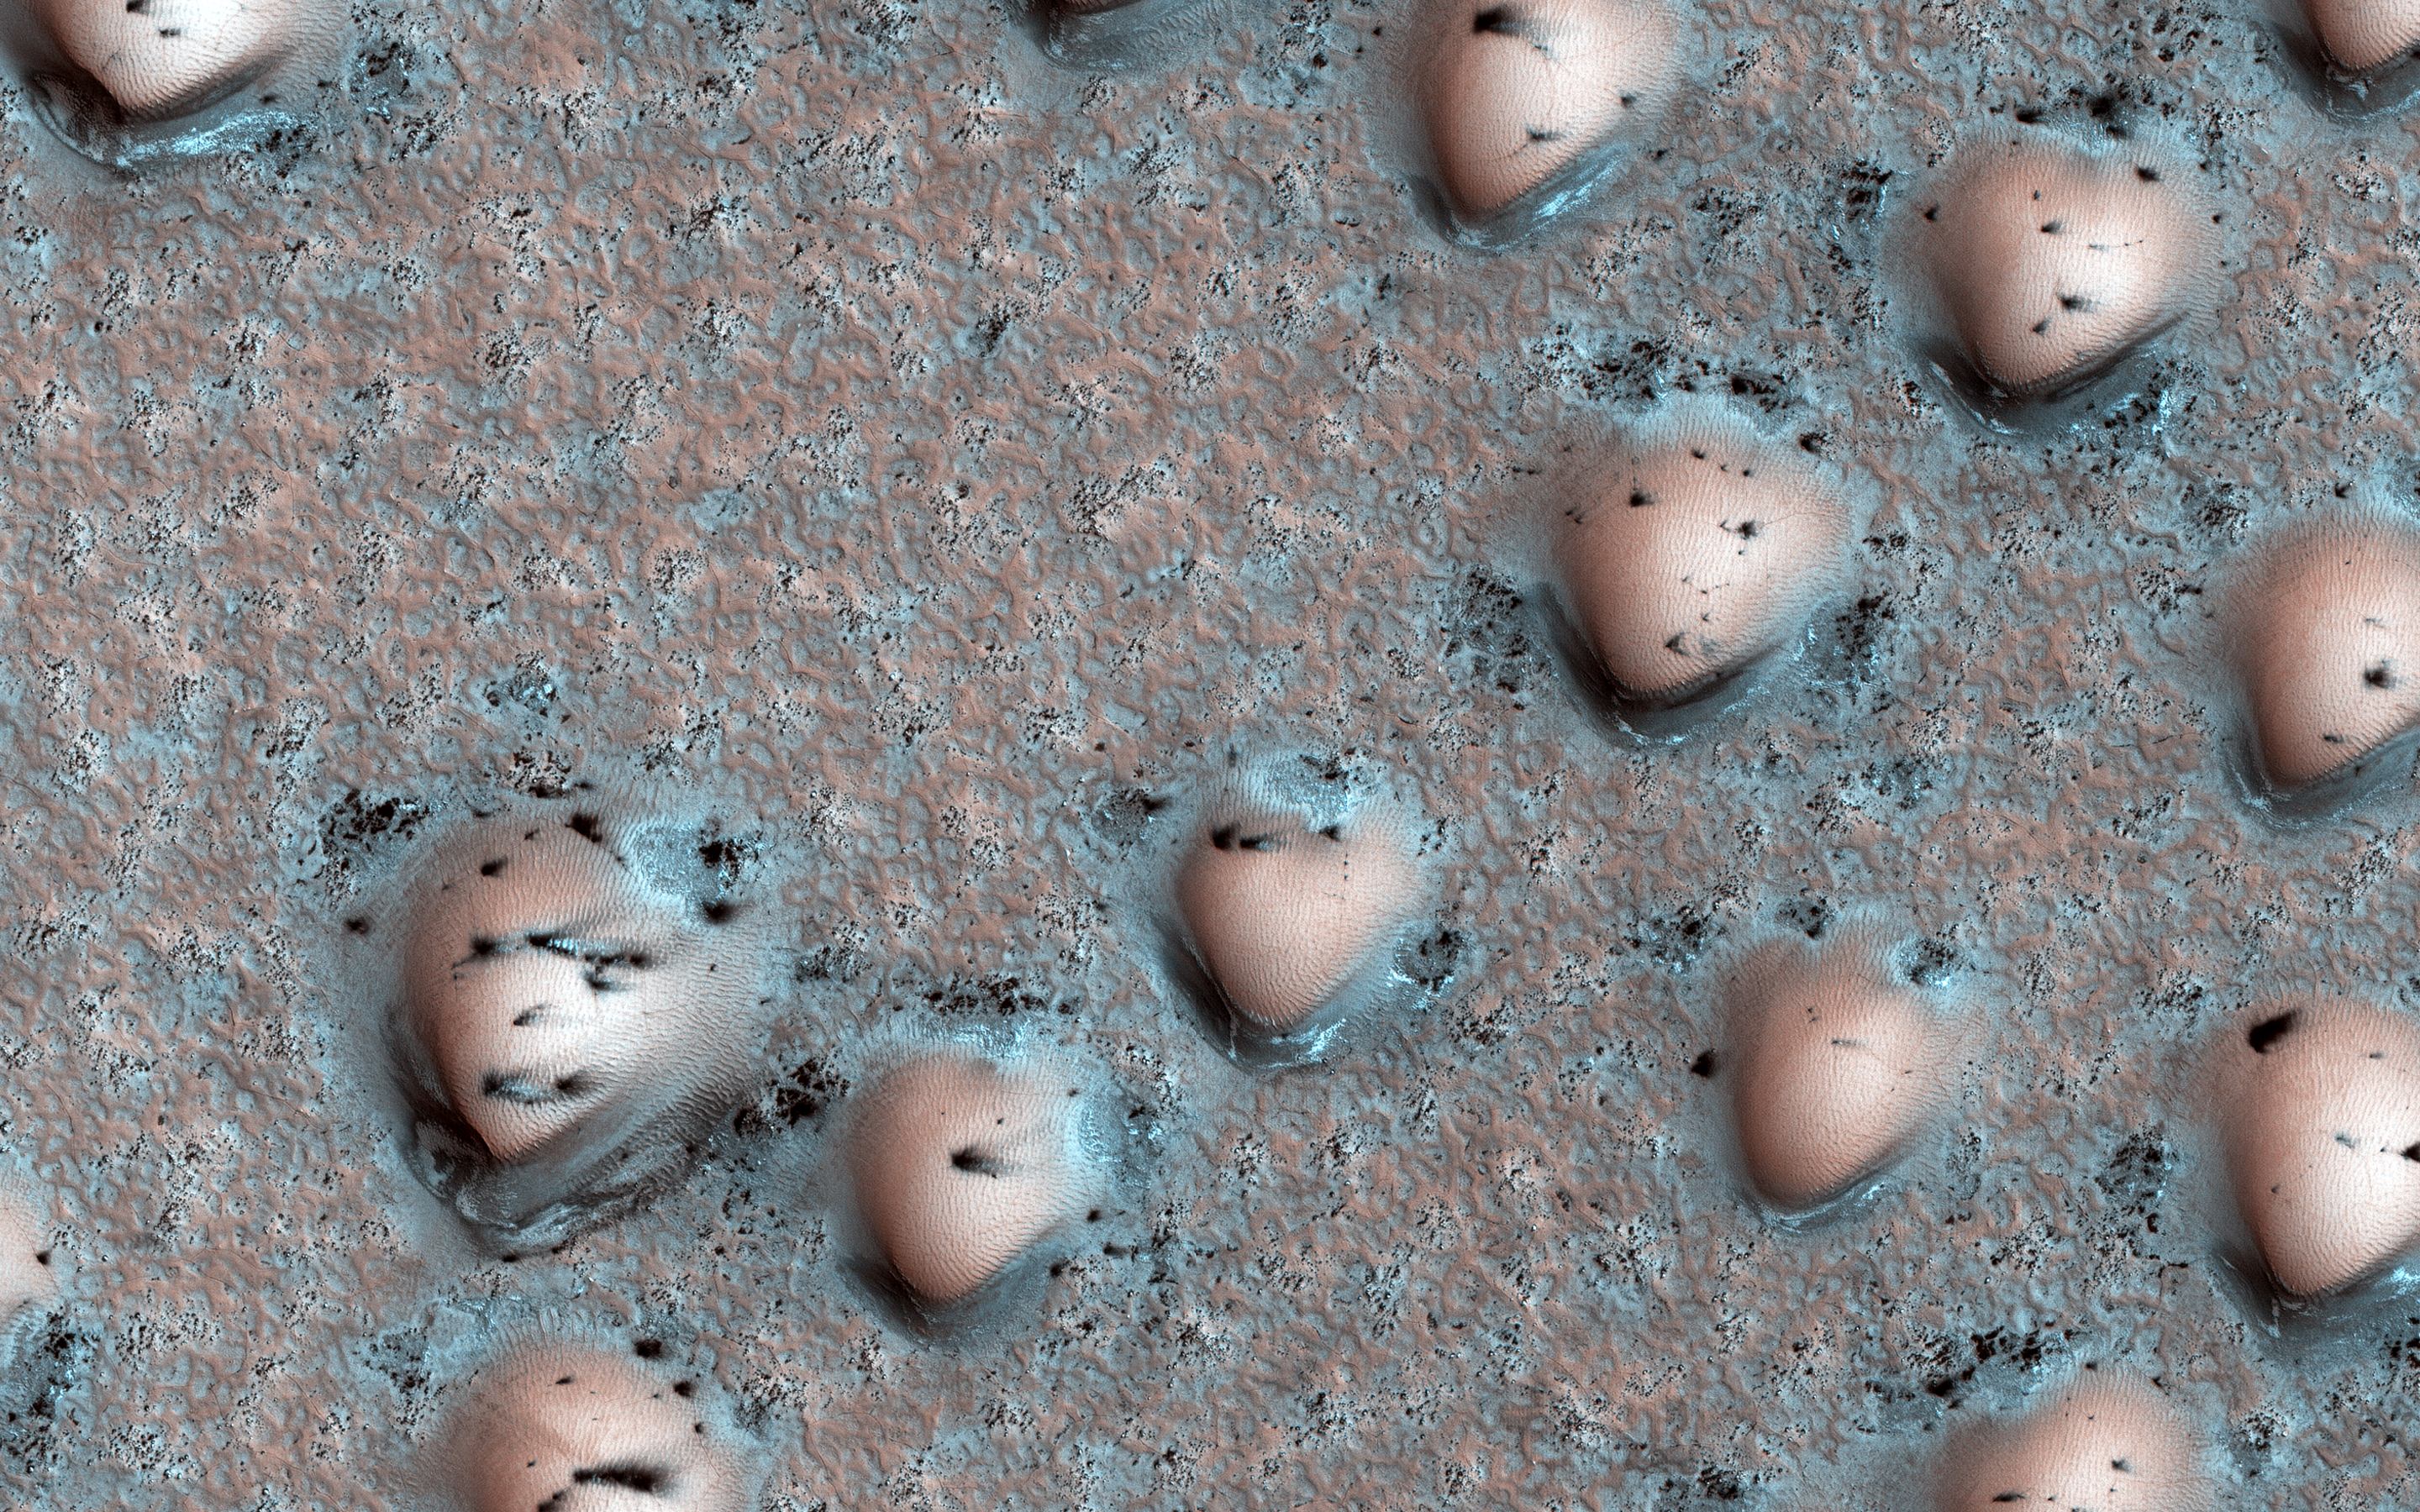

A Martian Game Board

It’s spring in the Northern Hemisphere of Mars, and the polar region is still blanketed by seasonal carbon dioxide frost (dry ice). This image shows an area near the sand sea (called an “erg”) that is surrounding the water ice-rich layered deposits.

The many bumps are sand dunes less than 100 meters across that are mostly covered by seasonal frost, appearing in a manner that looks artificial but is a natural consequence of the wind patterns in this region. The smaller, darker spots are places where the seasonal frost has sublimed away, exposing the dark surface below. The combination of these features makes for an unearthly scene!

The map is projected here at a scale of 25 centimeters (9.8 inches) per pixel. (The original image scale is 31.8 centimeters [12.5 inches] per pixel [with 1 x 1 binning]; objects on the order of 95 centimeters [37.4 inches] across are resolved.) North is up.

The University of Arizona, in Tucson, operates HiRISE, which was built by Ball Aerospace & Technologies Corp., in Boulder, Colorado. NASA’s Jet Propulsion Laboratory, a division of Caltech in Pasadena, California, manages the Mars Reconnaissance Orbiter Project for NASA’s Science Mission Directorate, Washington.

Credit: NASA/JPL-Caltech/University of Arizona